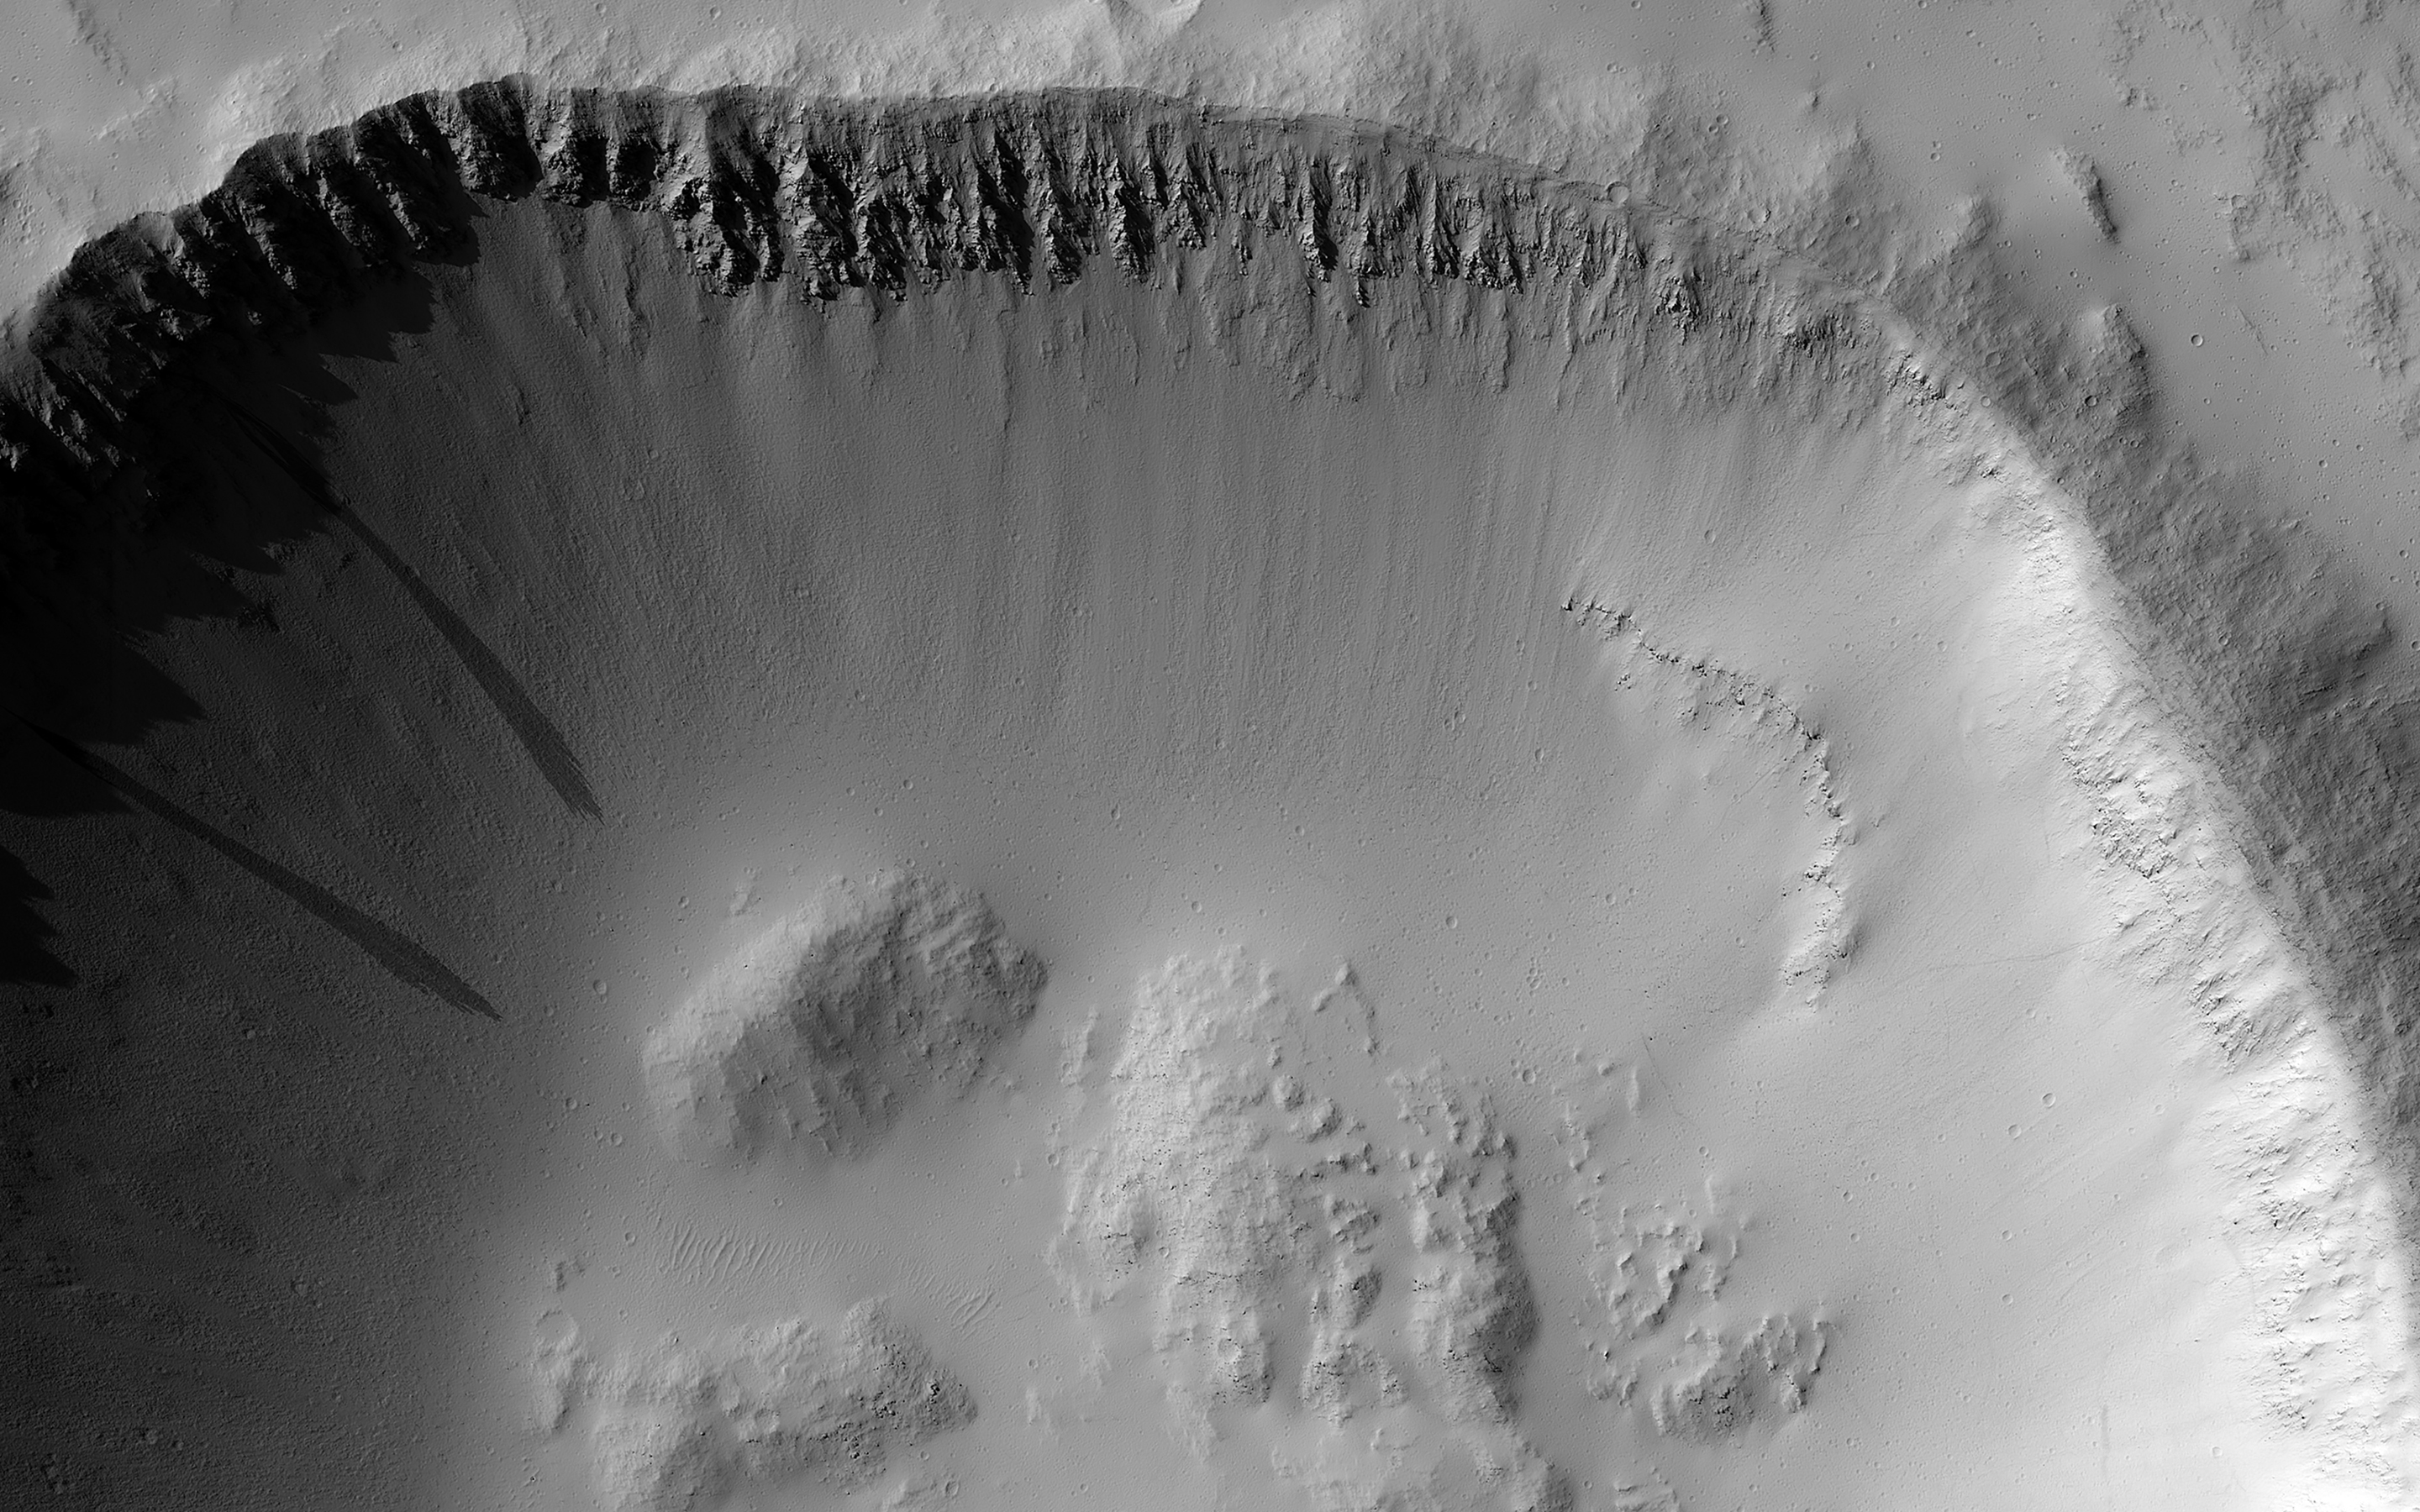

Impact Craters as Windows to What Lies Beneath

Impact craters are common on all solar system bodies. They offer many clues to scientists regarding the geologic history of a planetary surface, particularly regarding its age, evolution with time, and composition.

For instance, this image covers an impact crater on the southeastern flank of Ascraeus Mons, a notable volcano in the Tharsis Plateau. Based on the original science rationale for acquiring this image, by gaining more information about its depth and consequently the stability of the crater wall, we can learn more about the nature of the volcano’s flank materials.

Also, by carefully studying the materials exposed in the crater walls, we can gain more information about the subsurface.

The map is projected here at a scale of 50 centimeters (19.7 inches) per pixel. (The original image scale is 55.1 centimeters [21.7 inches] per pixel [with 2 x 2 binning]; objects on the order of 165 centimeters [65.0 inches] across are resolved.) North is up.

The University of Arizona, in Tucson, operates HiRISE, which was built by Ball Aerospace & Technologies Corp., in Boulder, Colorado. NASA’s Jet Propulsion Laboratory, a division of Caltech in Pasadena, California, manages the Mars Reconnaissance Orbiter Project for NASA’s Science Mission Directorate, Washington.

Credit: NASA/JPL-Caltech/University of Arizona